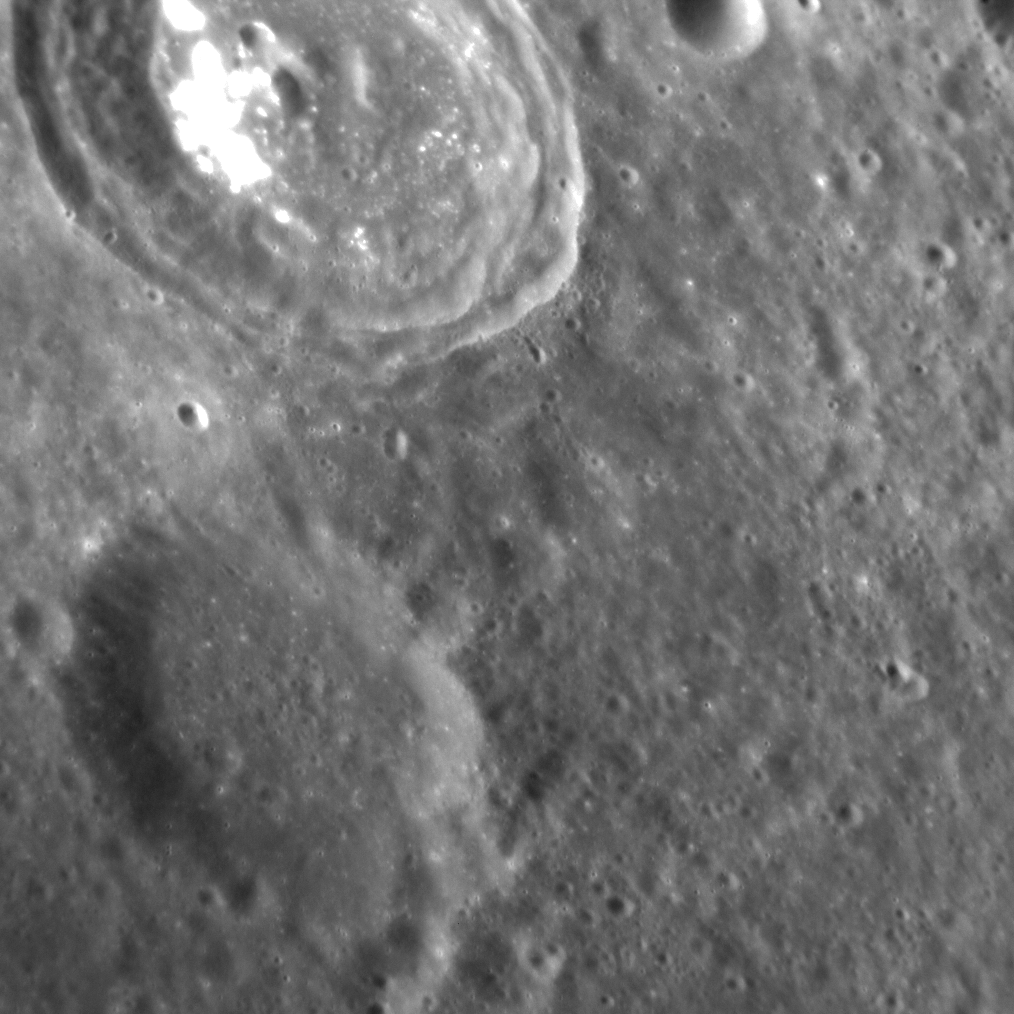

Craters of the Ages

As we have seen before, the surface of Mercury is dominated by impact craters. One of the ways we know this process to be very long-lived is the state of preservation of a given crater: relatively young craters will have well preserved, intact rims, whereas older craters will look more subdued. This image, taken from a somewhat oblique viewing (or emission) angle, nicely shows the contrast in age between two craters to the northwest of Geddes crater. The crater to the top of the image has a sharper rim than the crater near the bottom. We can therefore confidently say that the crater at top formed more recently than its softened neighbor — and use similar relations to determine the relative ages of craters and basins across Mercury.

This image was acquired as a targeted set of stereo images. Targeted stereo observations are acquired at resolutions much higher than that of the 200-meter/pixel stereo base map. These targets acquired with the NAC enable the detailed topography of Mercury’s surface to be determined for a local area of interest.

Date acquired: January 28, 2014
Image Mission Elapsed Time (MET): 33256970
Image ID: 5658155
Instrument: Narrow Angle Camera (NAC) of the Mercury Dual Imaging System (MDIS)
Center Latitude: 31.1°
Center Longitude: 326.6° E
Resolution: 48 meters/pixel
Scale: The crater to the lower left is about 22 km (14 mi.) in diameter
Incidence Angle: 44.3°
Emission Angle: 41.6°
Phase Angle: 73.2°
North is to the bottom right of the image.

The MESSENGER spacecraft is the first ever to orbit the planet Mercury, and the spacecraft’s seven scientific instruments and radio science investigation are unraveling the history and evolution of the Solar System’s innermost planet. MESSENGER acquired over 150,000 images and extensive other data sets. MESSENGER is capable of continuing orbital operations until early 2015.

For information regarding the use of images, see the MESSENGER image use policy.

Credit: NASA/Johns Hopkins University Applied Physics Laboratory/Carnegie Institution of Washington